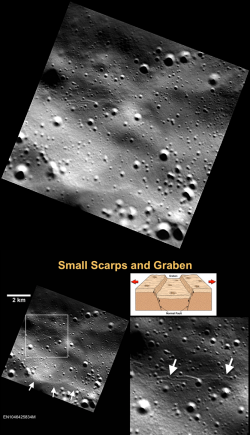

Small and Young

Small graben, narrow linear troughs, have been found associated with small scarps (bottom left, white arrows) on Mercury and the Moon. These graben (bottom right, white arrows) likely resulted from the bending and extension of the upper crust in response to scarp formation (bottom illustration) and are only tens of meters wide. On the basis of the rate of degradation and infilling of small troughs on the Moon by continuous meteoroid bombardment, small lunar graben and their associated scarps are less than 50 Myr old! It is likely that Mercury’s small graben and their associated scarps are younger still, because the cratering rate on Mercury is greater than on the Moon.

This image was discussed at a press event on Monday at the Lunar and Planetary Science Conference. Visit the press event website to learn more!

This image was acquired as part of the MDIS low-altitude imaging campaign. During MESSENGER’s second extended mission, the spacecraft makes a progressively closer approach to Mercury’s surface than at any previous point in the mission, enabling the acquisition of high-spatial-resolution data. For spacecraft altitudes below 350 kilometers, NAC images are acquired with pixel scales ranging from 20 meters to as little as 2 meters.

Date acquired: June 30, 2014
Image Mission Elapsed Time (MET): 46425834
Image ID: 6594219
Instrument: Narrow Angle Camera (NAC) of the Mercury Dual Imaging System (MDIS)
Center Latitude: 77.22°
Center Longitude: 63.96° E
Resolution: 16 meters/pixel
Scale: 2 km (1.2 miles) scale bar on image
Incidence Angle: 78.0°
Emission Angle: 0.1°
Phase Angle: 78.1°

The MESSENGER spacecraft is the first ever to orbit the planet Mercury, and the spacecraft’s seven scientific instruments and radio science investigation are unraveling the history and evolution of the Solar System’s innermost planet. During the first two years of orbital operations, MESSENGER acquired over 150,000 images and extensive other data sets. MESSENGER is capable of continuing orbital operations until early 2015.

For information regarding the use of images, see the MESSENGER image use policy.

Credit: NASA/Johns Hopkins University Applied Physics Laboratory/Carnegie Institution of Washington